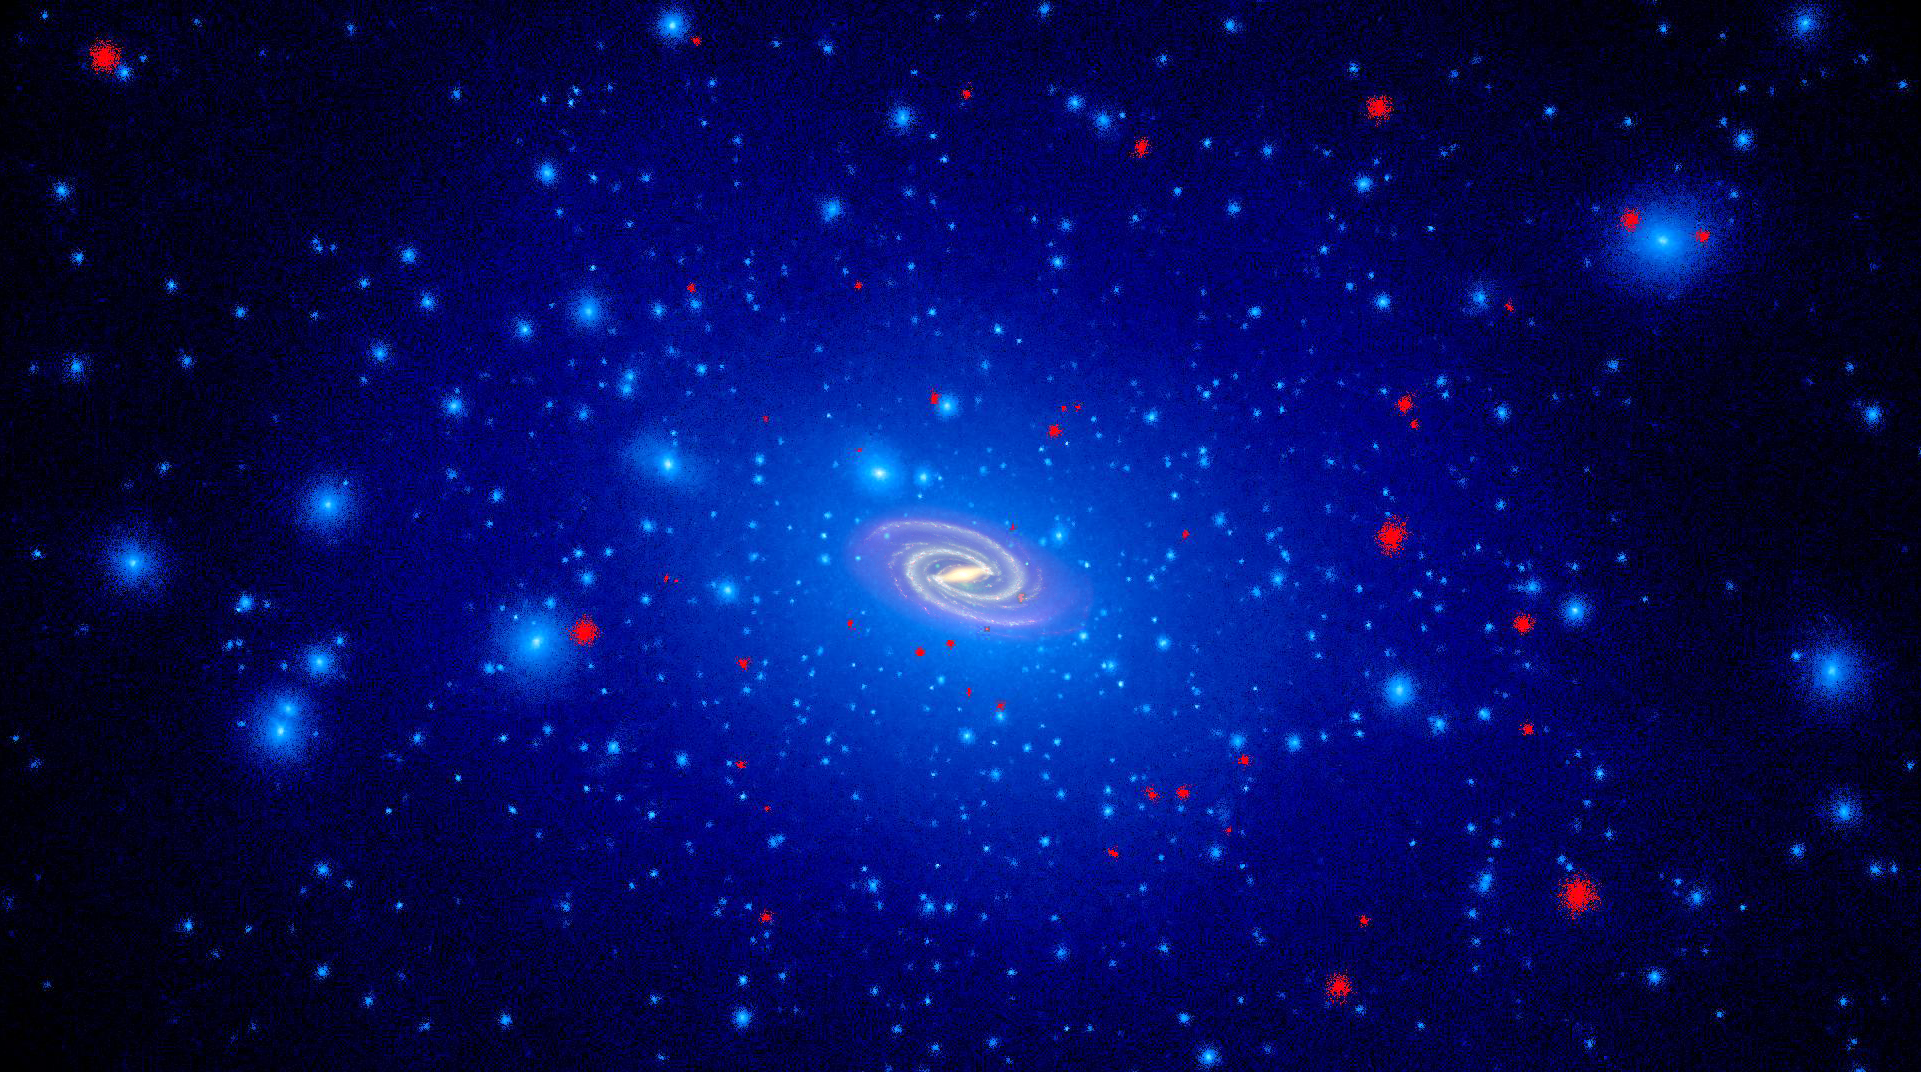

Simulated Dwarf Galaxies with Star Formation Shut of by Reionization

Object Name: Milky Way

Credit: NASA, ESA, and T. Brown and J. Tumlinson (STScI)